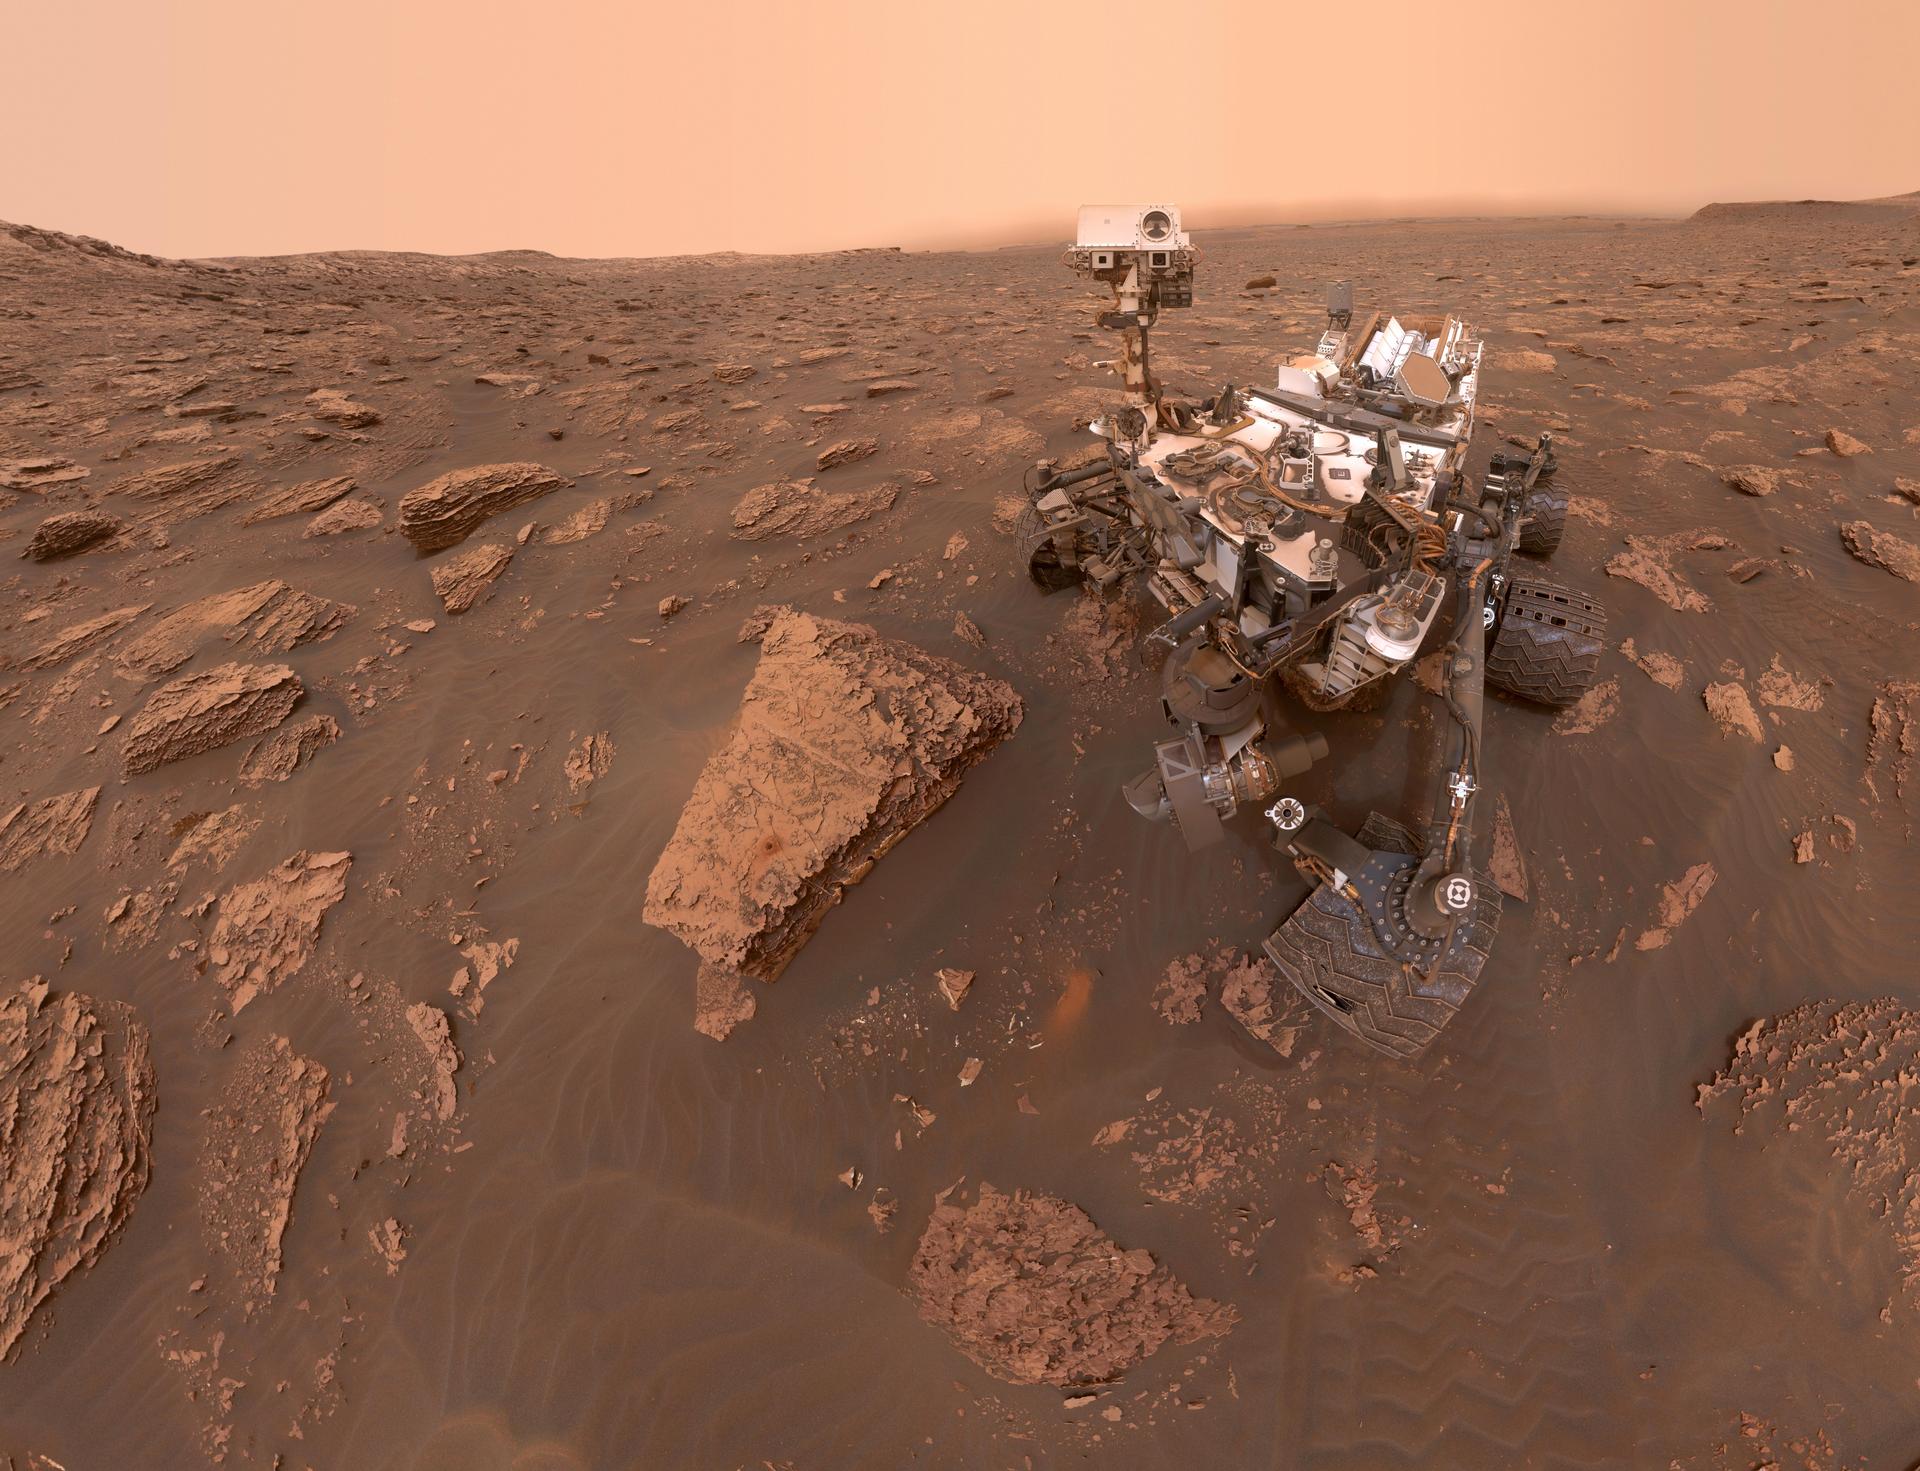

Curiosity’s Dusty Selfie

A self-portrait of NASA’s Curiosity rover taken on Sol 2082 (June 15, 2018). A Martian dust storm has reduced sunlight and visibility at the rover’s location in Gale Crater.

The rover is located at the “Duluth” drill site just north of the Vera Rubin Ridge. A 1.6-cm diameter drill hole is located on the large boulder to the left of the rover. Once sampling activities were complete, the rover discarded the remaining drilled material, forming a small pile that appears as an orange streak on the sandy ground just in front of the rover. The background of this self-portrait looks across the floor of Gale Crater, now filled with haze from the ongoing dust storm.

Self-portraits are created using images taken by Curiosity’s Mars Hand Lens Imager (MAHLI). MAHLI was built by Malin Space Science Systems, San Diego. NASA’s Jet Propulsion Laboratory, a division of Caltech in Pasadena, manages the Mars Science Laboratory Project for the NASA Science Mission Directorate, Washington. JPL designed and built the project’s Curiosity rover.

Credit: NASA/JPL-Caltech/MSSS